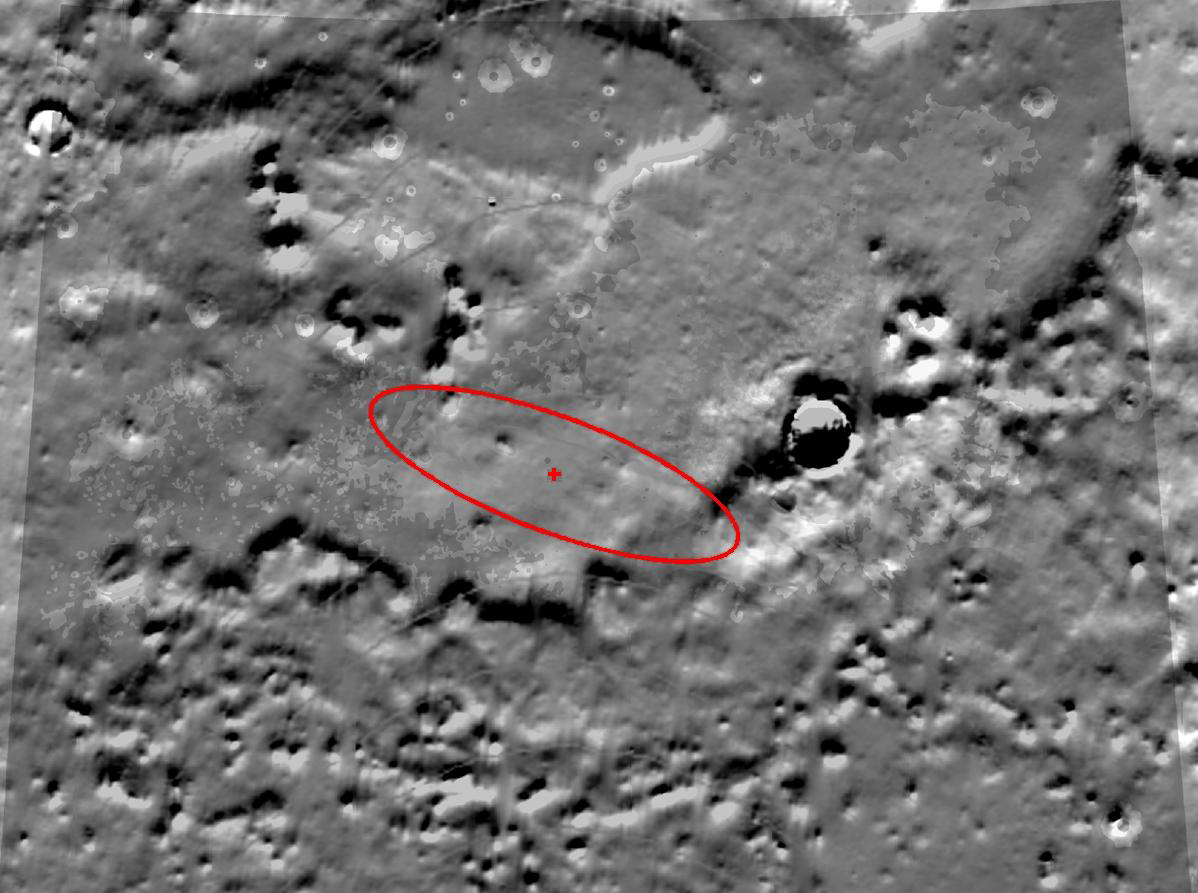

Phoenix on Target

This topography map illustrates where NASA’s Phoenix Mars Lander is targeted to land on May 25, 2008, based on expectations as of noon pacific time (3 p.m. eastern time), May 24, 2008.

Phoenix is most likely to land at the cross-shaped target at the center of the red ellipse and least likely to land at the ellipse’s edges. The ellipse is positioned over the northern arctic plains of Mars, and is approximately 70 kilometers (44 miles) long.

The topography data was taken by NASA’s Mars Global Surveyor. It shows exaggerated differences in the height of the terrain.

The Phoenix Mission is led by the University of Arizona, Tucson, on behalf of NASA. Project management of the mission is by NASA’s Jet Propulsion Laboratory, Pasadena, Calif. Spacecraft development is by Lockheed Martin Space Systems, Denver.

Photojournal Note: As planned, the Phoenix lander, which landed May 25, 2008 23:53 UTC, ended communications in November 2008, about six months after landing, when its solar panels ceased operating in the dark Martian winter.

Credit: NASA/JPL-Caltech/University of Arizona